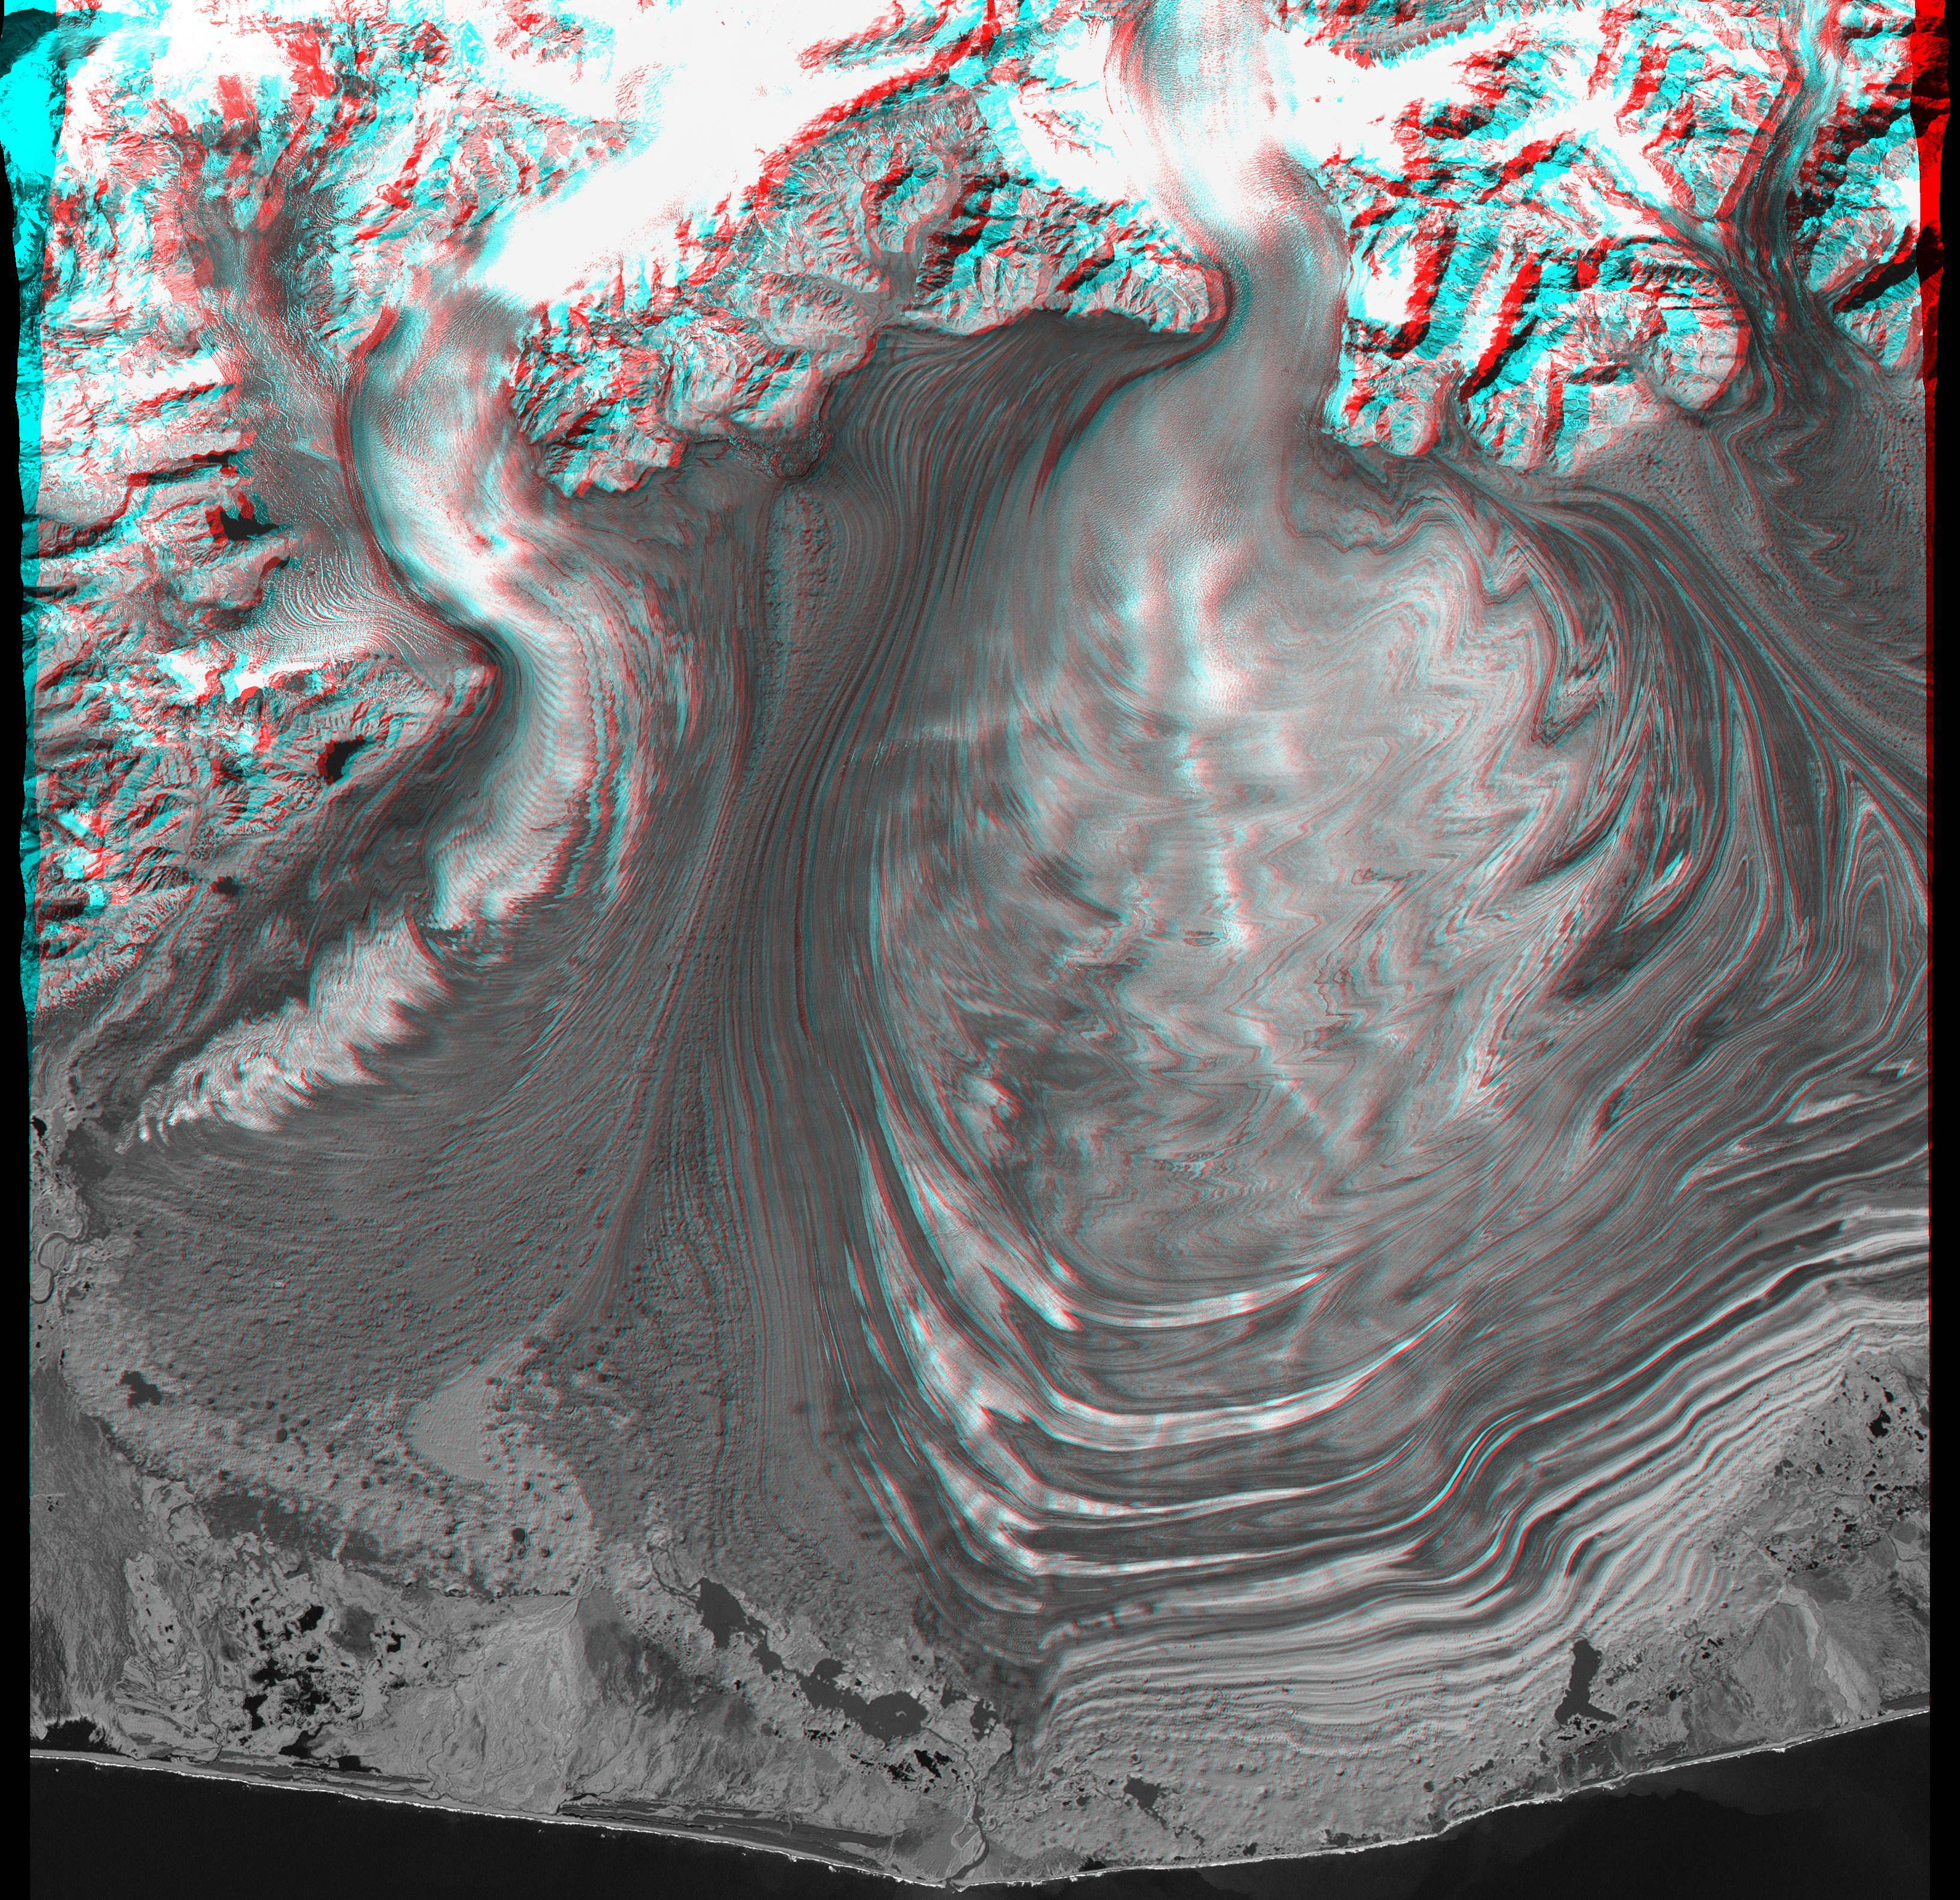

Malaspina Glacier, Alaska, Anaglyph with Landsat Overlay

This anaglyph view of Malaspina Glacier in southeastern Alaska was created from a Landsat satellite image and an elevation model generated by the Shuttle Radar Topography Mission (SRTM). Malaspina Glacier is considered the classic example of a piedmont glacier. Piedmont glaciers occur where valley glaciers exit a mountain range onto broad lowlands, are no longer laterally confined, and spread to become wide lobes. Malaspina Glacier is actually a compound glacier, formed by the merger of several valley glaciers, the most prominent of which seen here are Agassiz Glacier (left) and Seward Glacier (right). In total, Malaspina Glacier is up to 65 kilometers (40 miles) wide and extends up to 45 kilometers (28 miles) from the mountain front nearly to the sea.

Glaciers erode rocks, carry them down slope, and deposit them at the edge of the melting ice, typically in elongated piles called moraines. The moraine patterns at Malaspina Glacier are quite spectacular in that they have huge contortions that result from the glacier crinkling as it gets pushed from behind by the faster-moving valley glaciers.

Numerous other features of the glaciers and the adjacent terrain are clearly seen when viewing this image at full resolution. The series of tonal arcs on Agassiz Glacier’s extension onto the piedmont are called “ogives.” These arcs are believed to be seasonal features created by deformation of the glacier as it passes over bedrock irregularities at differing speeds through the year. Assuming one light-and-dark ogive pair per year, the rate of motion of the glacial ice can be estimated (in this case, about 200 meters per year where the ogives are most prominent). Just to the west, moraine deposits abut the eroded bedrock terrain, forming a natural dam that has created a lake. Near the northwest corner of the scene, a recent landslide has deposited rock debris atop a small glacier. Sinkholes are common in many areas of the moraine deposits. The sinkholes form when blocks of ice are caught up in the deposits and then melt, locally collapsing the deposit. The combination of Landsat imagery and SRTM elevation data used in this stereoscopic display is very effective in visualizing these and other features of this terrain.

The stereoscopic effect of this anaglyph was created by registering a Landsat image to the SRTM elevation model and then generating two differing perspectives, one for each eye. When viewed through special glasses, the result is a vertically exaggerated view of the Earth’s surface in its full three dimensions. Anaglyph glasses cover the left eye with a red filter and cover the right eye with a blue filter.

Landsat has been providing visible and infrared views of the Earth since 1972. SRTM elevation data matches the 30-meter (98-foot) resolution of most Landsat images and substantially helps in analyzing the large and growing Landsat image archive.

Elevation data used in this image were acquired by the Shuttle Radar Topography Mission aboard the Space Shuttle Endeavour, launched on February 11, 2000. The mission used the same radar instrument that comprised the Spaceborne Imaging Radar-C/X-Band Synthetic Aperture Radar that flew twice on the Space Shuttle Endeavour in 1994. The Shuttle Radar Topography Mission was designed to collect three-dimensional measurements of the Earth’s surface. To collect the 3-D data, engineers added a 60-meter-long (200-foot) mast, installed additional C-band and X-band antennas, and improved tracking and navigation devices. The mission is a cooperative project between NASA, the National Imagery and Mapping Agency of the U.S. Department of Defense, and the German and Italian space agencies. It is managed by NASA’s Jet Propulsion Laboratory, Pasadena, CA, for NASA’s Earth Science Enterprise, Washington, DC.

Size: 55 x 55 kilometers (34 x 34 miles)

Location: 60 deg N latitude, 140 deg W longitude

Orientation: North at top

Image Data: Landsat Thematic Mapper visible and infrared band mix

Original Data Resolution: SRTM 1 arcsecond (30 meters or 98 feet), Landsat 30 meters (98 feet)

Date Acquired: February 2000 (SRTM), 31 August 2000 (Landsat)

Credit: NASA/JPL/NIMA